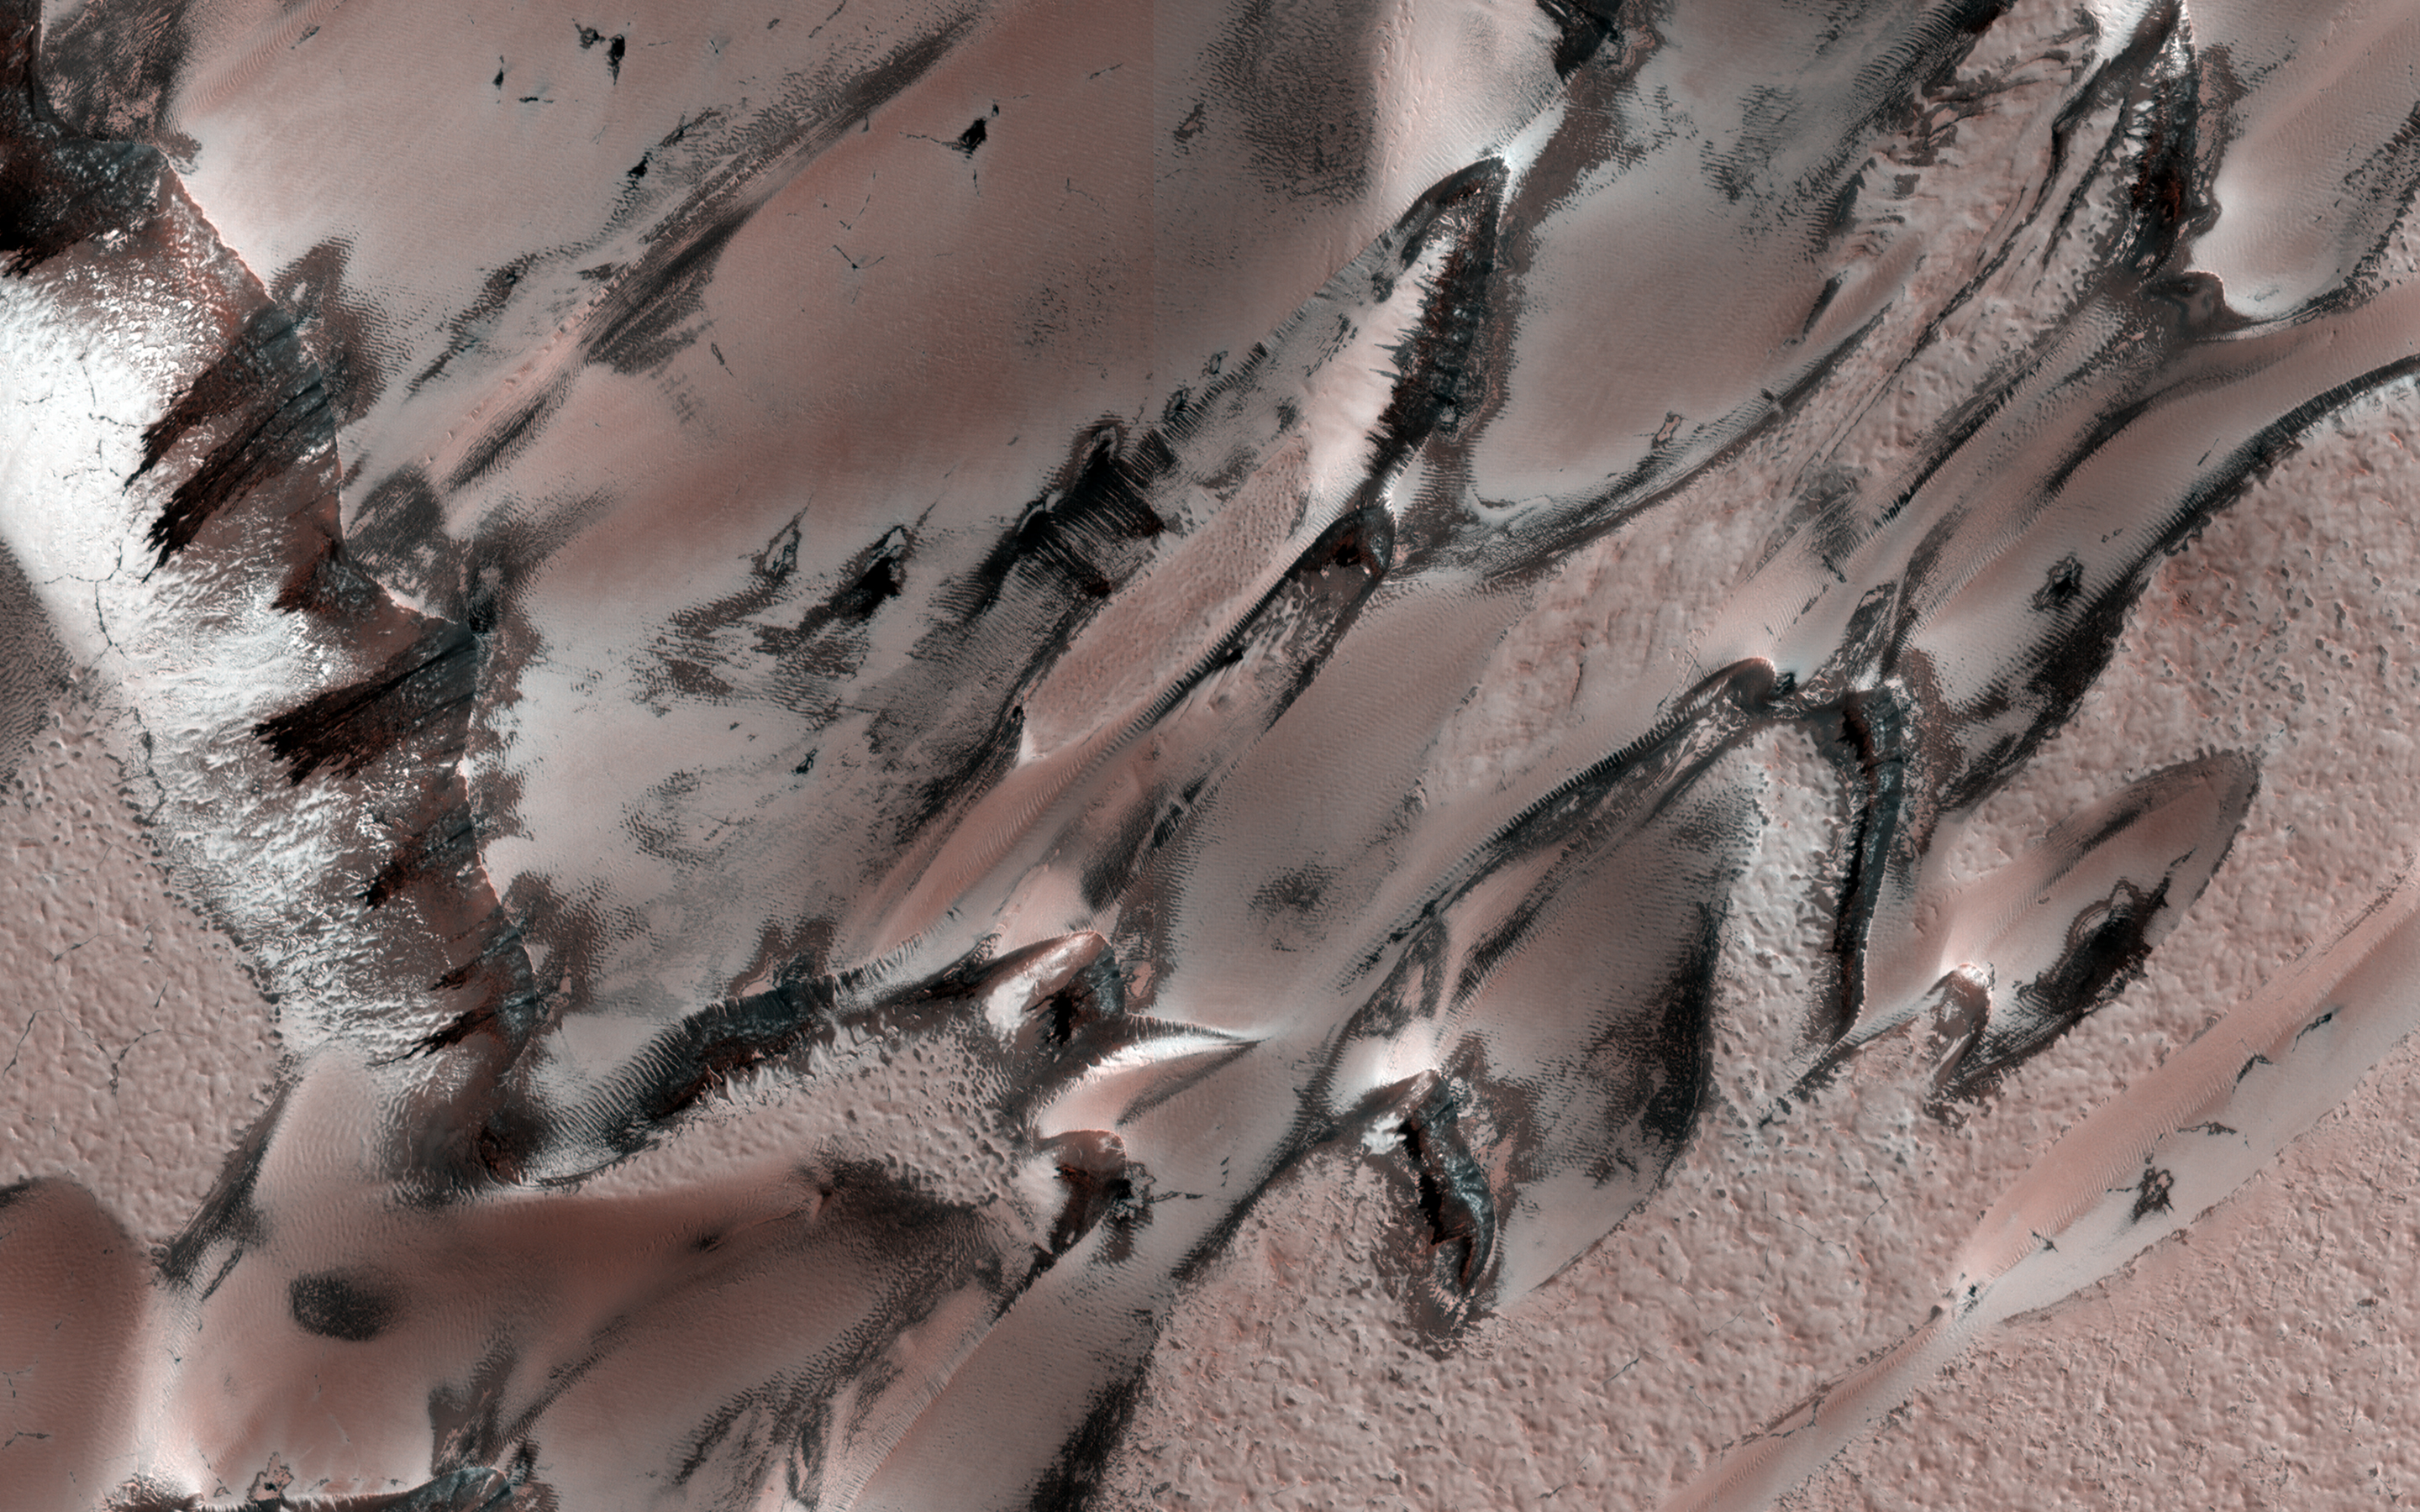

Seasonal Changes of Polar Megadunes

This image covers a unique polar dune field during northern spring, revealing some interesting patterns.

The main “megadune” formation comprises giant crescent-shaped dunes called “barchans,” which have been migrating (from upper-right to lower-left) over the past several centuries or more.

Light-toned seasonal carbon dioxide frost and ice that accumulated over the winter still covers the majority of the surface, and is now starting to defrost and sublimate in complex patterns. (This depends on the slope aspect and incoming solar illumination). As frost is removed, the darker “coal-black” nature of the dune sand is revealed. For example, compare with this image taken in summer, when frost is gone and the dunes are migrating.

The striped patterns of the carbon dioxide frost and linear nature of the dune field give it a sea serpent-like appearance.

The map is projected here at a scale of 25 centimeters (9.8 inches) per pixel. (The original image scale is 31.8 centimeters [12.5 inches] per pixel [with 1 x 1 binning]; objects on the order of 95 centimeters [37.4 inches] across are resolved.) North is up.

The University of Arizona, in Tucson, operates HiRISE, which was built by Ball Aerospace & Technologies Corp., in Boulder, Colorado. NASA’s Jet Propulsion Laboratory, a division of Caltech in Pasadena, California, manages the Mars Reconnaissance Orbiter Project for NASA’s Science Mission Directorate, Washington.

Credit: NASA/JPL-Caltech/University of Arizona